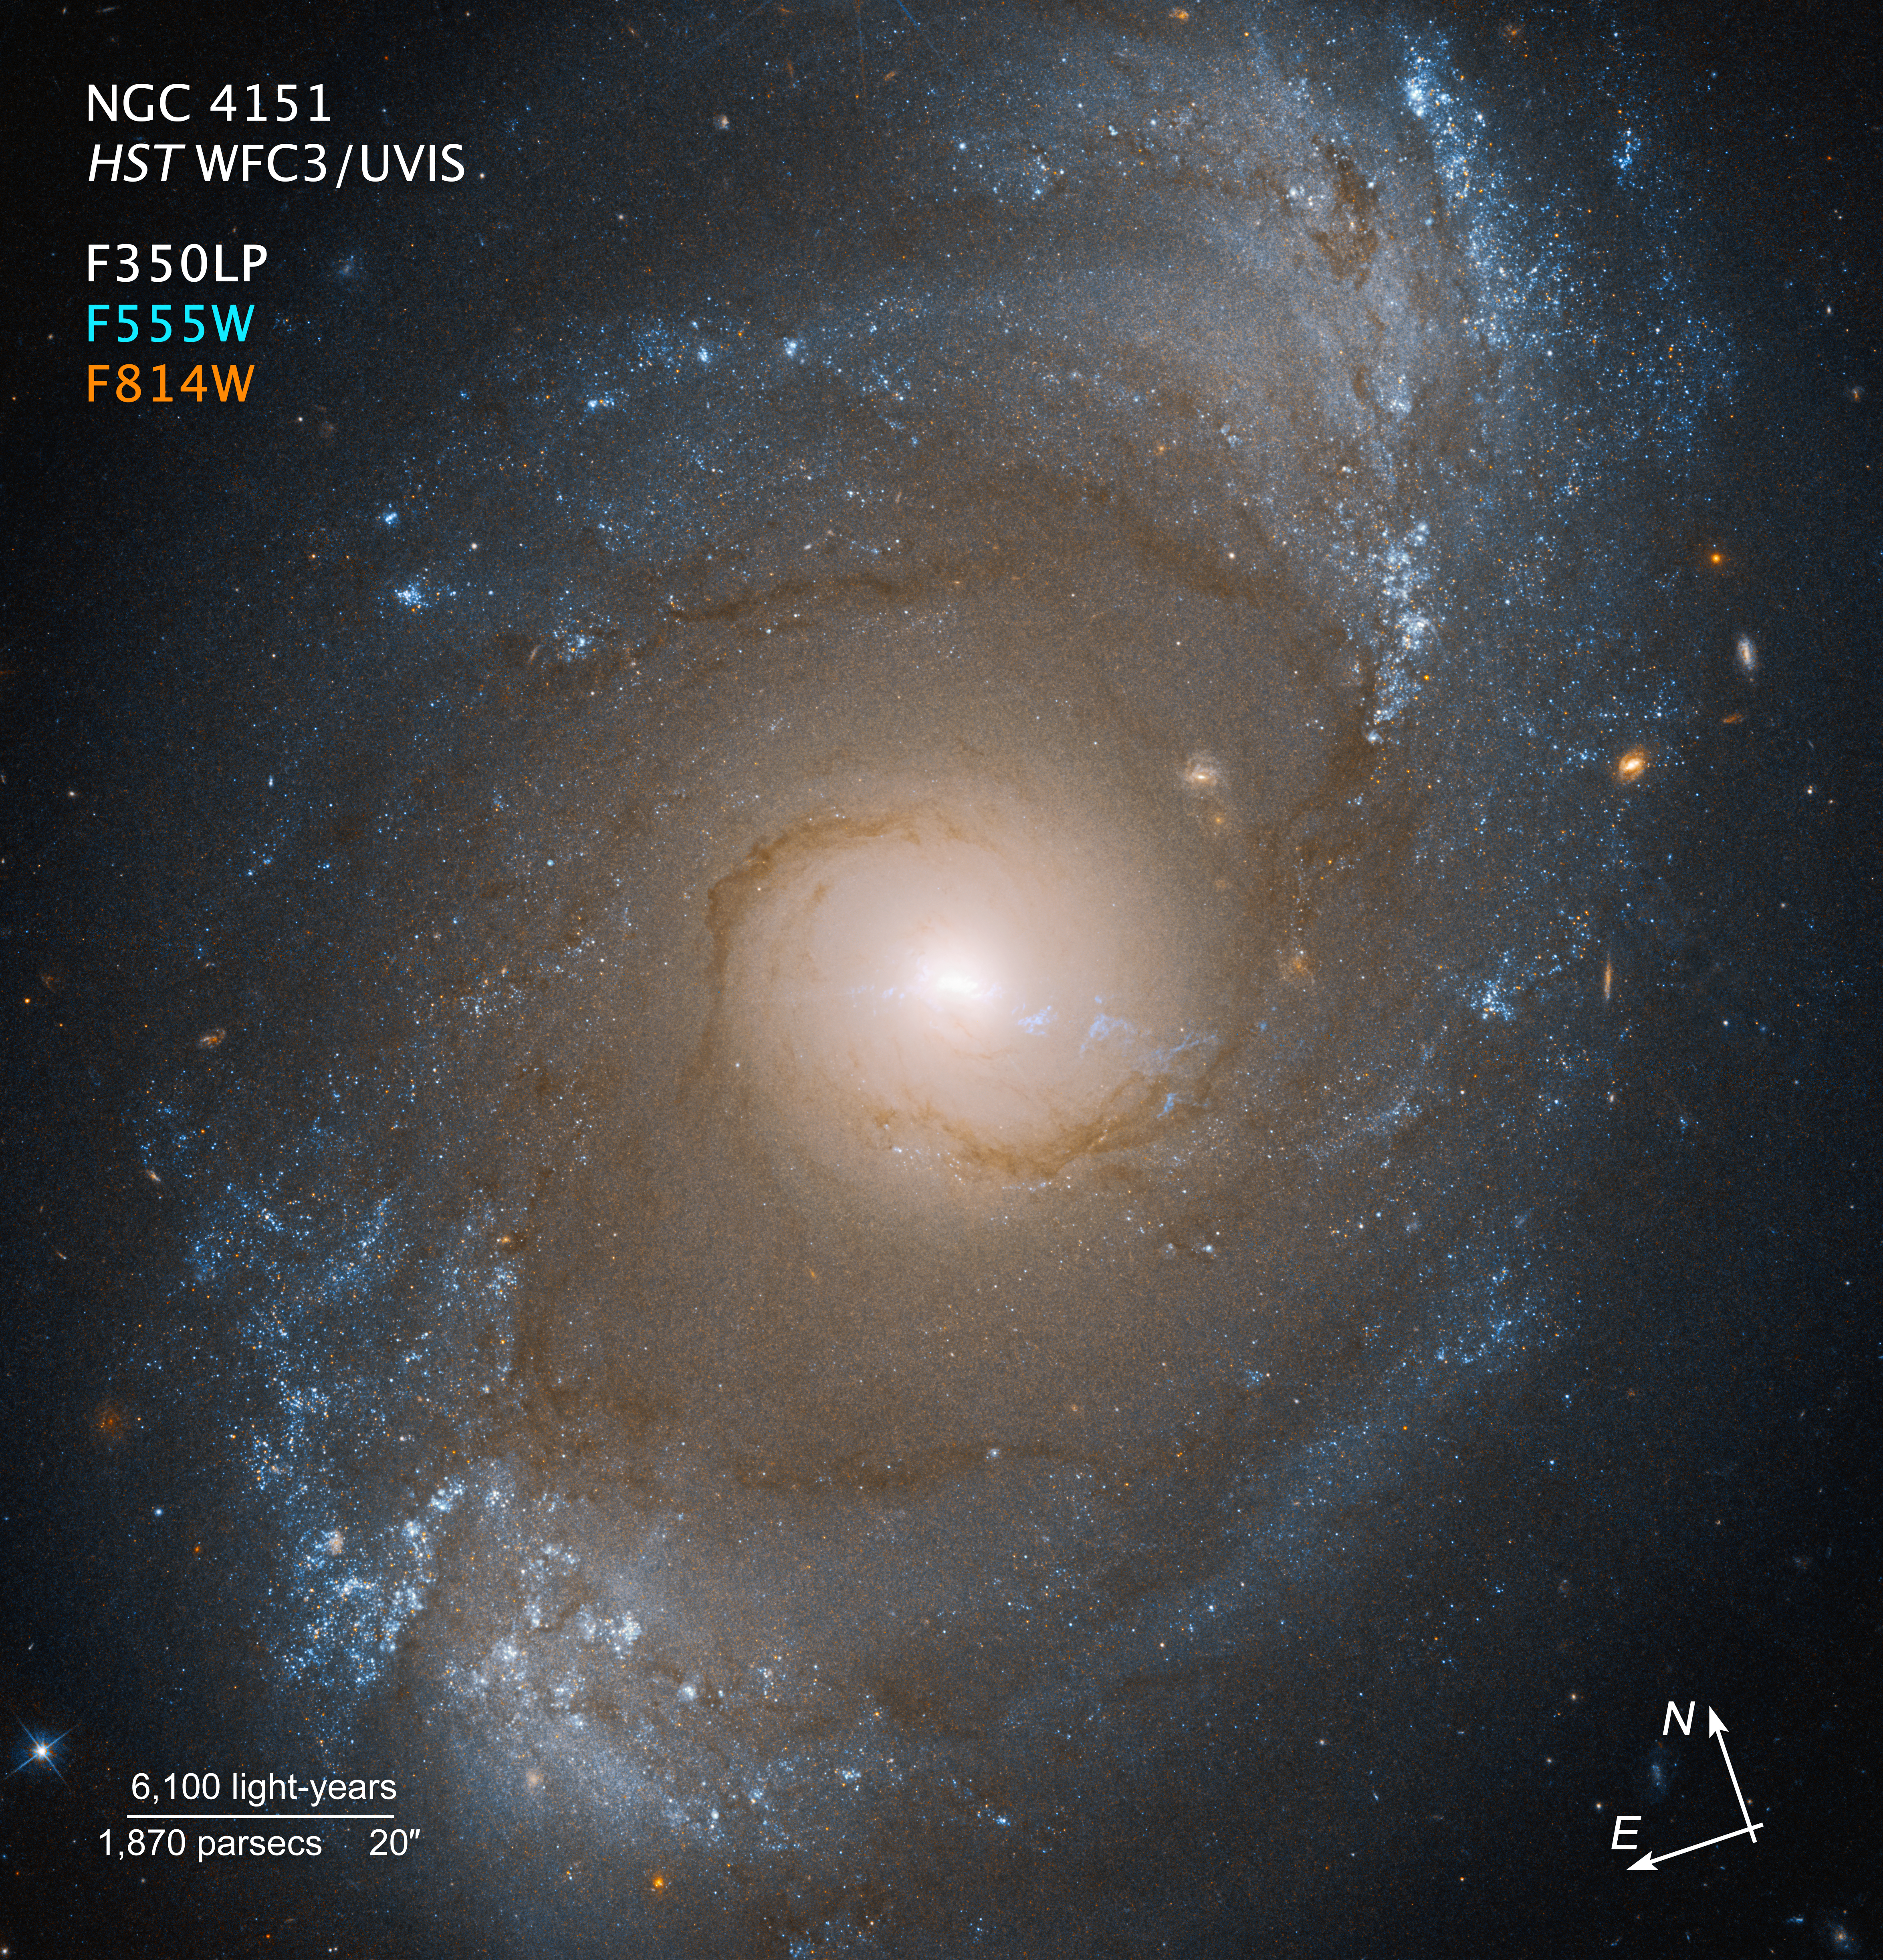

NGC 4151 (Hubble Compass Image)

This image of galaxy NGC 4151, captured by the Hubble Space Telescope’s Wide Field Camera 3, shows compass arrows and labels for reference.

The north and east compass arrows show the orientation of the image on the sky. Note that the relationship between north and east on the sky (as seen from below) is flipped relative to direction arrows on a map of the ground (as seen from above).

The scale bar is labeled in light-years, which is the distance that light travels in one Earth-year. (It takes 6,100 years for light to travel a distance equal to the length of the bar.) One light-year is equal to about 5.88 trillion miles or 9.46 trillion kilometers. The field of view shown in this image is approximately 440,000 light-years across.

This image shows visible and ultraviolet wavelengths of light that have been translated into visible-light colors. The color key shows which filters were used when collecting the light. The color of each filter name is the visible light color used to represent the infrared light that passes through that filter.

Read the full image caption.

Credit: Image: NASA, ESA, Joseph DePasquale (STScI)